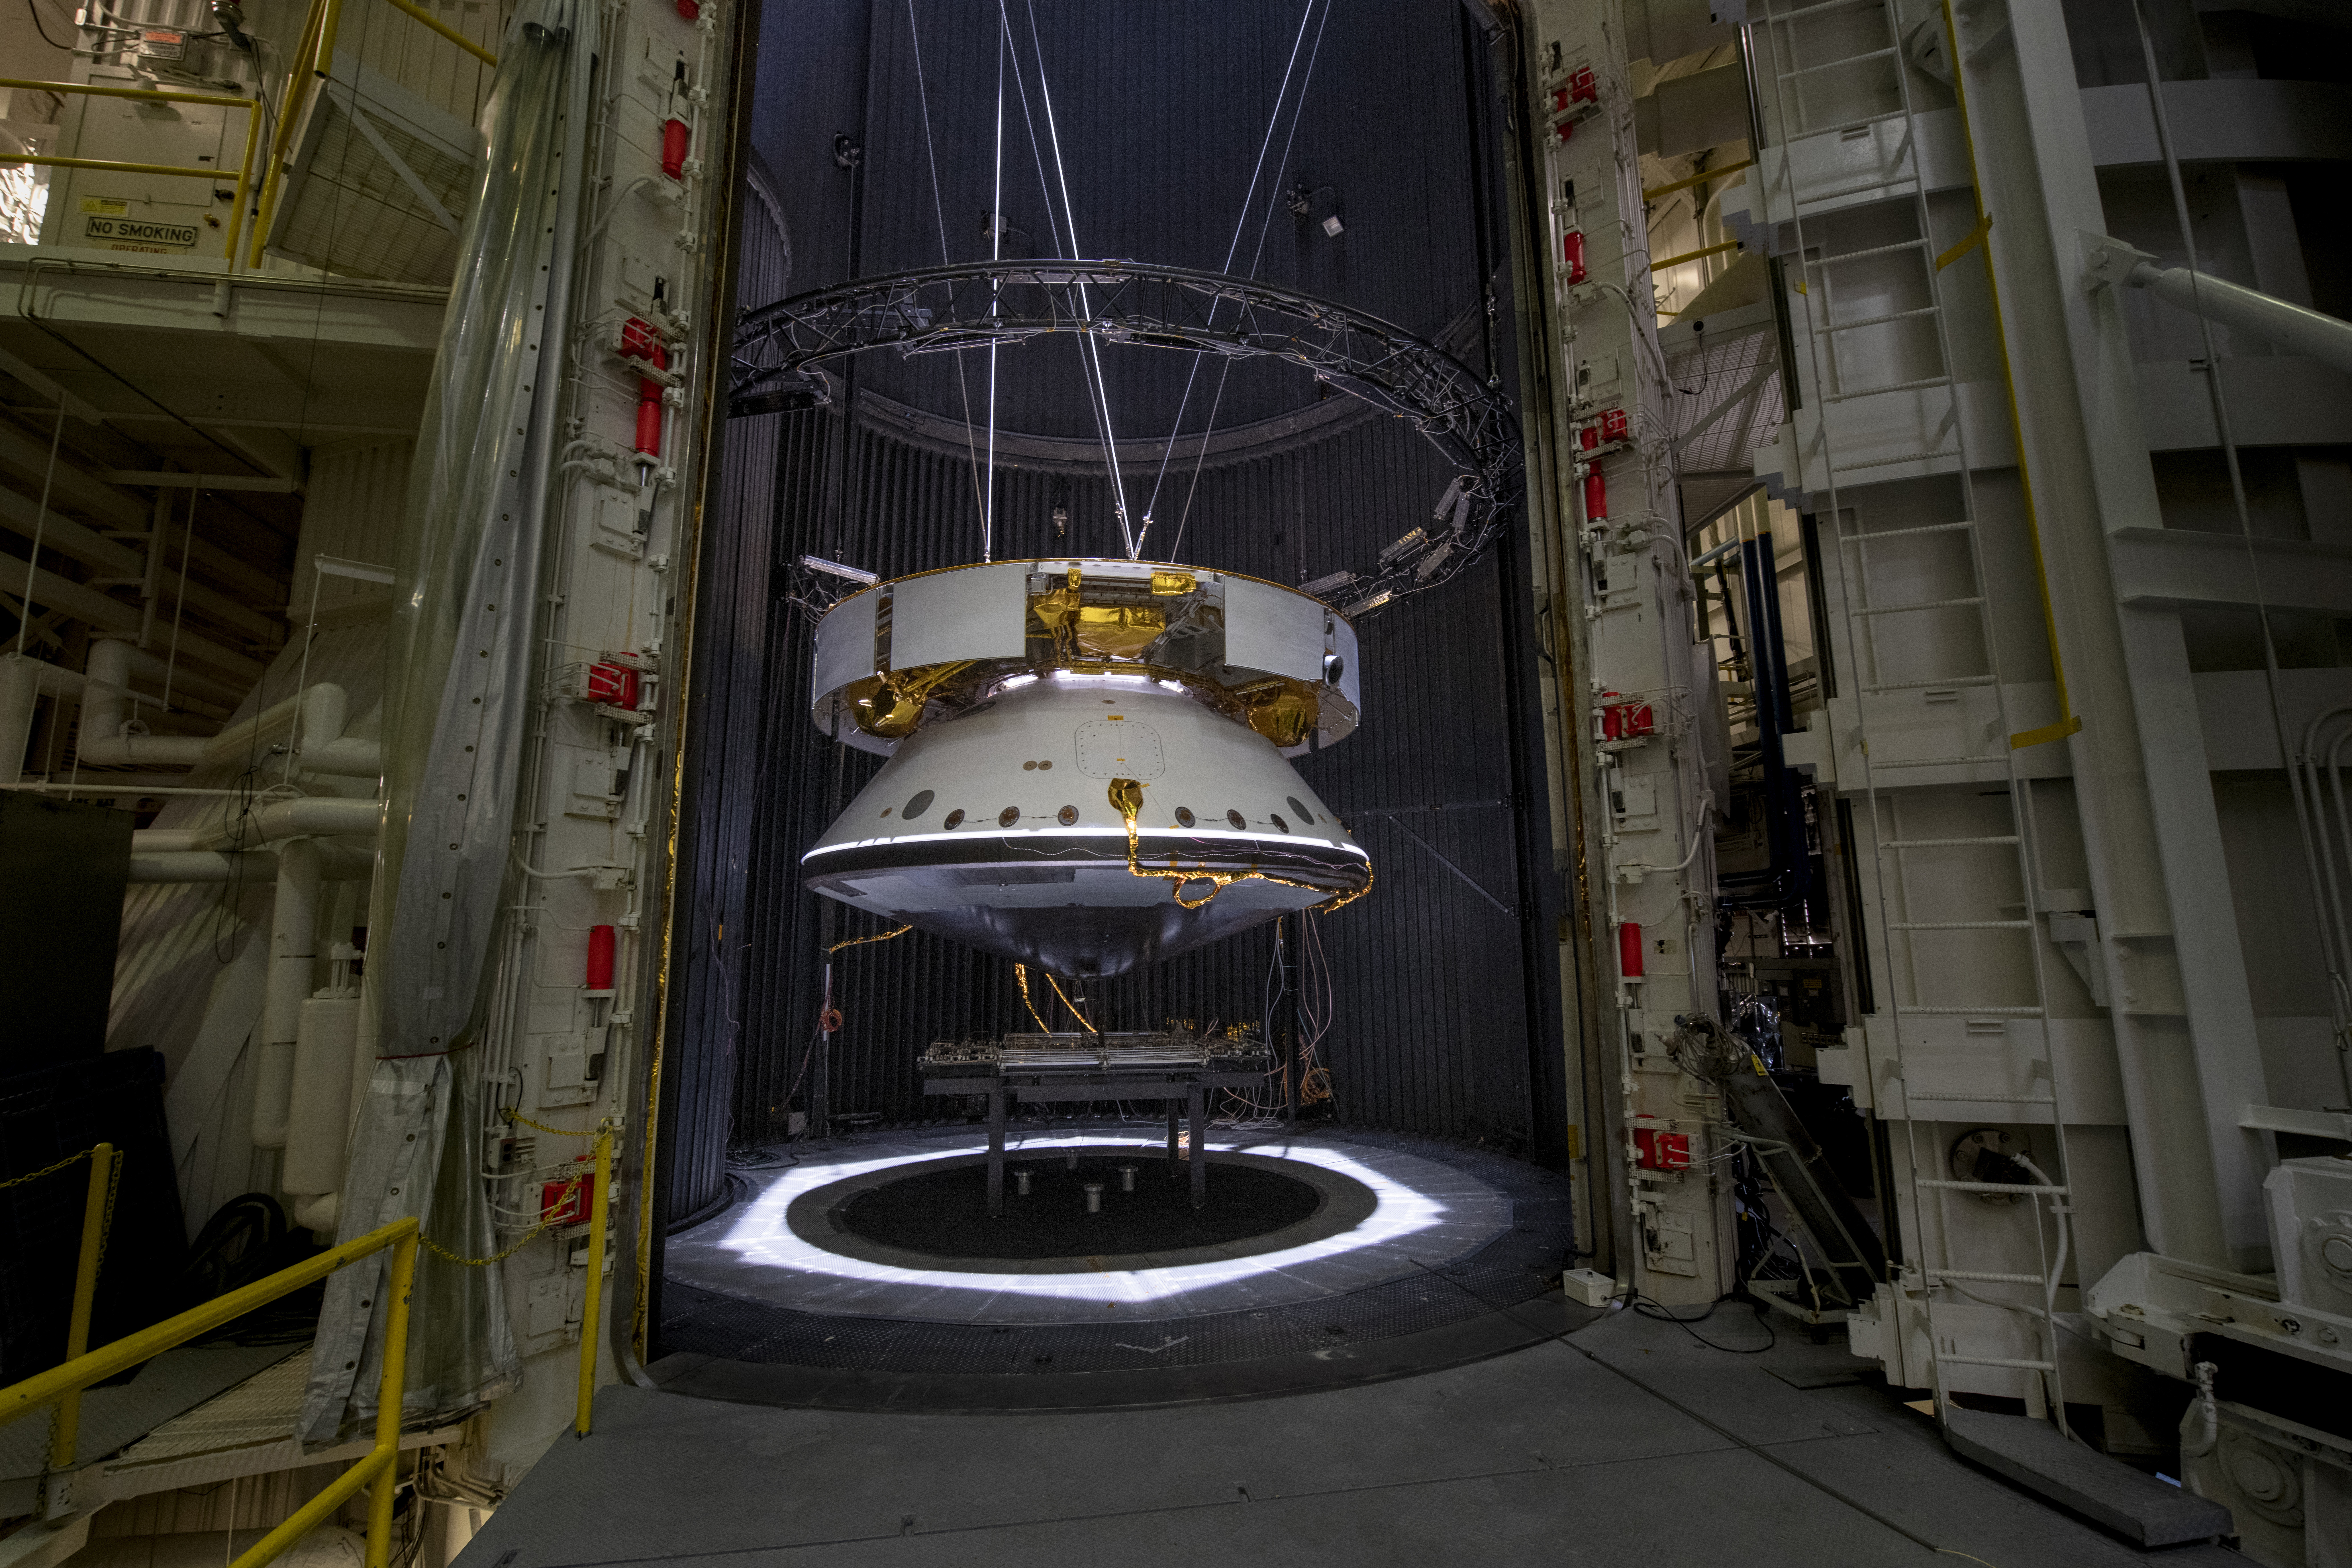

The Mars 2020 Spacecraft Readies for Testing

The completed spacecraft that will carry NASA’s next Mars rover to the Red Planet is suspended by cables as it is prepared for thermal vacuum (TVAC) testing in the Space Simulator Facility at NASA’s Jet Propulsion Laboratory in Pasadena, California.

From the top down is the complete cruise stage, which will power and guide the Mars 2020 spacecraft on its seven-month voyage to the Red Planet. Directly below that is the aeroshell (white back shell and barely visible black heat shield), which will protect the vehicle during cruise as well as during its fiery descent into the Martian atmosphere. Not visible (because it’s cocooned inside the aeroshell) is the completed rocket-powered descent stage and the surrogate rover (a stand-in for the real rover, which is undergoing final assembly in JPL’s High Bay 1 cleanroom).

The Mars 2020 spacecraft was tested in the 25-foot-wide, 85-foot-tall (8-meter-by-26-meter) vacuum chamber in the same configuration it will be in while flying through interplanetary space. The 2020 rover carries an entirely new suite of instruments, including a sample-caching system that will collect samples of Mars for return to Earth on subsequent missions. The mission will launch from Cape Canaveral Air Force Station in Florida in July of 2020 and land at Jezero Crater on Feb. 18, 2021.

The image was taken on May 9, 2019.

JPL is building and will manage operations of the Mars 2020 rover for the NASA Science Mission Directorate at the agency’s headquarters in Washington.

Credit: NASA/JPL-Caltech